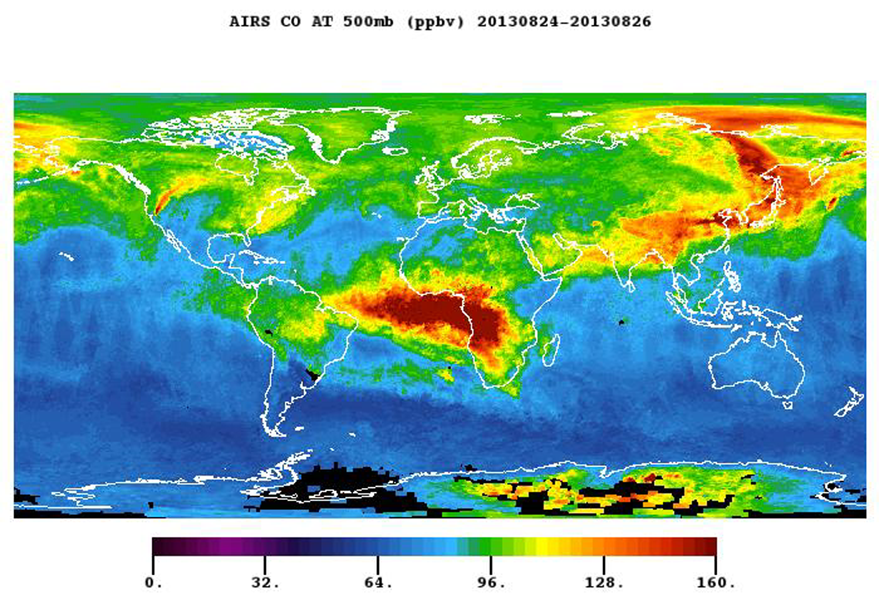

NASA’s Aqua Spacecraft Images Pollution from California’s Rim Fire

The plume of carbon monoxide pollution from the Rim Fire burning in and near Yosemite National Park, Calif., is visible in this Aug. 26, 2013 image from the Atmospheric Infrared Sounder (AIRS) instrument on NASA’s Aqua spacecraft. The image shows a three-day running average of daily measurements of carbon monoxide present at an altitude of 18,000 feet (5.5 kilometers), as well as its global transport. The abundance of carbon monoxide is shown in parts per billion, with the highest concentrations shown in yellows and reds. The carbon monoxide plume from the Rim fire now extends into Canada. Even more prominent in the image are the carbon monoxide emissions from widespread agricultural fires in Africa and South America, and fires in the northern forests of Asia.

About AIRS
The Atmospheric Infrared Sounder, AIRS, in conjunction with the Advanced Microwave Sounding Unit, AMSU, senses emitted infrared and microwave radiation from Earth to provide a three-dimensional look at Earth’s weather and climate. Working in tandem, the two instruments make simultaneous observations all the way down to Earth’s surface, even in the presence of heavy clouds. With more than 2,000 channels sensing different regions of the atmosphere, the system creates a global, three-dimensional map of atmospheric temperature and humidity, cloud amounts and heights, greenhouse gas concentrations, and many other atmospheric phenomena. Launched into Earth orbit in 2002, the AIRS and AMSU instruments fly onboard NASA’s Aqua spacecraft and are managed by NASA’s Jet Propulsion Laboratory in Pasadena, Calif., under contract to NASA. JPL is a division of the California Institute of Technology in Pasadena.

Credit: NASA/JPL-Caltech